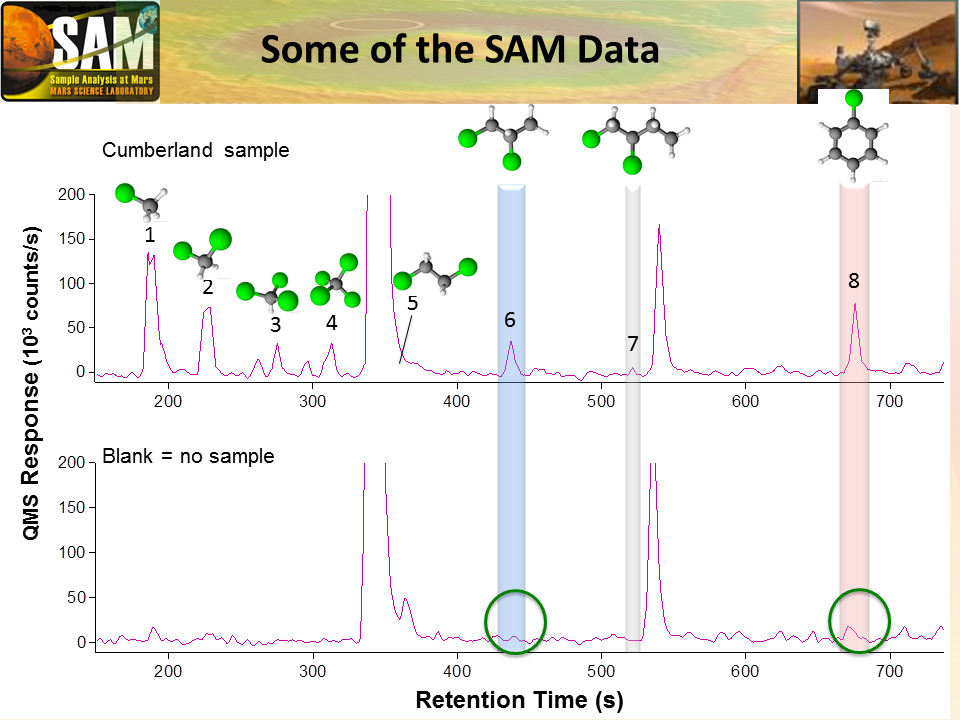

Some Data from Detection of Organics in a Rock on Mars

Data graphed here are examples from the Sample Analysis at Mars (SAM) laboratory’s detection of Martian organics in a sample of powder that the drill on NASA’s Curiosity Mars rover collected from a rock target called “Cumberland.”

SAM’s analysis of the Cumberland sample yielded the first definitive detection of any Martian organic chemicals in material on the surface of Mars. Organic chemicals, which contain carbon and usually hydrogen, are molecular building blocks of life, although they can be made without life’s presence. Martian organics could have been produced on Mars or delivered to Mars aboard meteorites.

The upper graph shows data from analysis of the Cumberland sample, drilled from mudstone bedrock in the Yellowknife Bay area of Mars’ Gale Crater. The lower graph shows data from SAM’s analysis of a blank containing no rock material. The differences, highlighted at positions labeled 1 through 8, indicate chemicals that were present in the sample but not in the blank.

The vertical scale is thousands of counts per second in SAM’s Quadrupole Mass Spectrometer (QMS), an instrument that identifies gases by their molecular weight and the characteristic pattern of fragment ions generated during the analysis. The horizontal axis is the retention time, in seconds, as the sample gas or blank gas passes through the QMS.

The molecular diagrams at the top depict the chemical structures corresponding to the eight different molecules for which the Cumberland sample showed peaks and the blank did not. Green balls represent chlorine atoms. Smaller black balls represent carbon atoms. The bare sticks extending from carbon atoms represent bonds to hydrogen atoms. For example, peak number 1 corresponds to chloromethane, peak number 4 to carbon tetrachloride, peak number 6 to dichloropropane and peak 8 to chlorobenzene. The chlorine in these molecules may have resulted from reaction of Martian organic chemicals with Martian perchlorate during the process of heating the sample in SAM before the QMS step, so the identities of Martian precursor organic molecules remain to be determined.

NASA’s Mars Science Laboratory Project is using Curiosity to assess ancient habitable environments and major changes in Martian environmental conditions. NASA’s Jet Propulsion Laboratory, a division of the California Institute of Technology, Pasadena, built the rover and manages the project for NASA’s Science Mission Directorate, Washington. NASA’s Goddard Space Flight Center, Greenbelt, Maryland, built and operates SAM.

Credit: NASA/JPL-Caltech